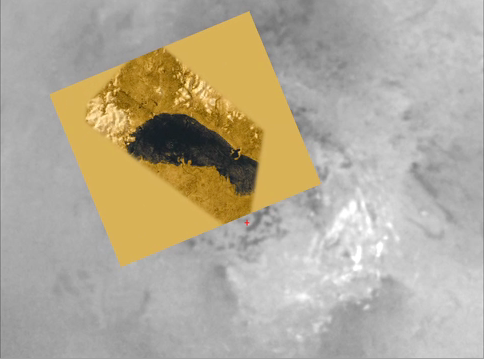

Flying Over Ontario Lacus

This animation glides along the shoreline of Ontario Lacus, the largest lake on the southern hemisphere of Saturn’s moon Titan. It is based on overlapping radar images obtained by NASA’s Cassini spacecraft on June 22, 2009, July 8, 2009 and Jan. 12, 2010. The images were synthesized into stereoscopic images by the Cassini radar team.

The northern shoreline features low hills, probably about 1 kilometer (3,000 feet) in altitude, and flooded river valleys. A smooth, wave-sculpted shoreline, like that seen on the southeastern side of Lake Michigan, can be seen at the northeastern part of the lake. The southeast shore features a round-headed bay intruding into the shore. The middle part of the western shoreline shows the first well-developed delta observed on Titan.

Topography has been vertically exaggerated by a factor of roughly 10 times. Titan’s solid surface and atmosphere are portrayed in shades of brown, approximating their appearance as measured by the descent imager and spectral radiometer on board the Huygens probe, which landed on Titan in 2005. Scientists surmise the liquid methane, ethane and propane in the lake would look black to the human eye, but this is a hypothesis based on the best available data. The sun was placed low on the horizon, at an angle similar to where it was during the Cassini flybys.

A voiceover by a Cassini radar team scientist explains the features.

The Cassini-Huygens mission is a cooperative project of NASA, the European Space Agency and the Italian Space Agency. NASA’s Jet Propulsion Laboratory, a division of the California Institute of Technology in Pasadena, manages the mission for NASA’s Science Mission Directorate, Washington, D.C. The Cassini orbiter was designed, developed and assembled at JPL. The radar instrument was built by JPL and the Italian Space Agency, working with team members from the United States and several European countries.

Credit: NASA/JPL-Caltech/ASI